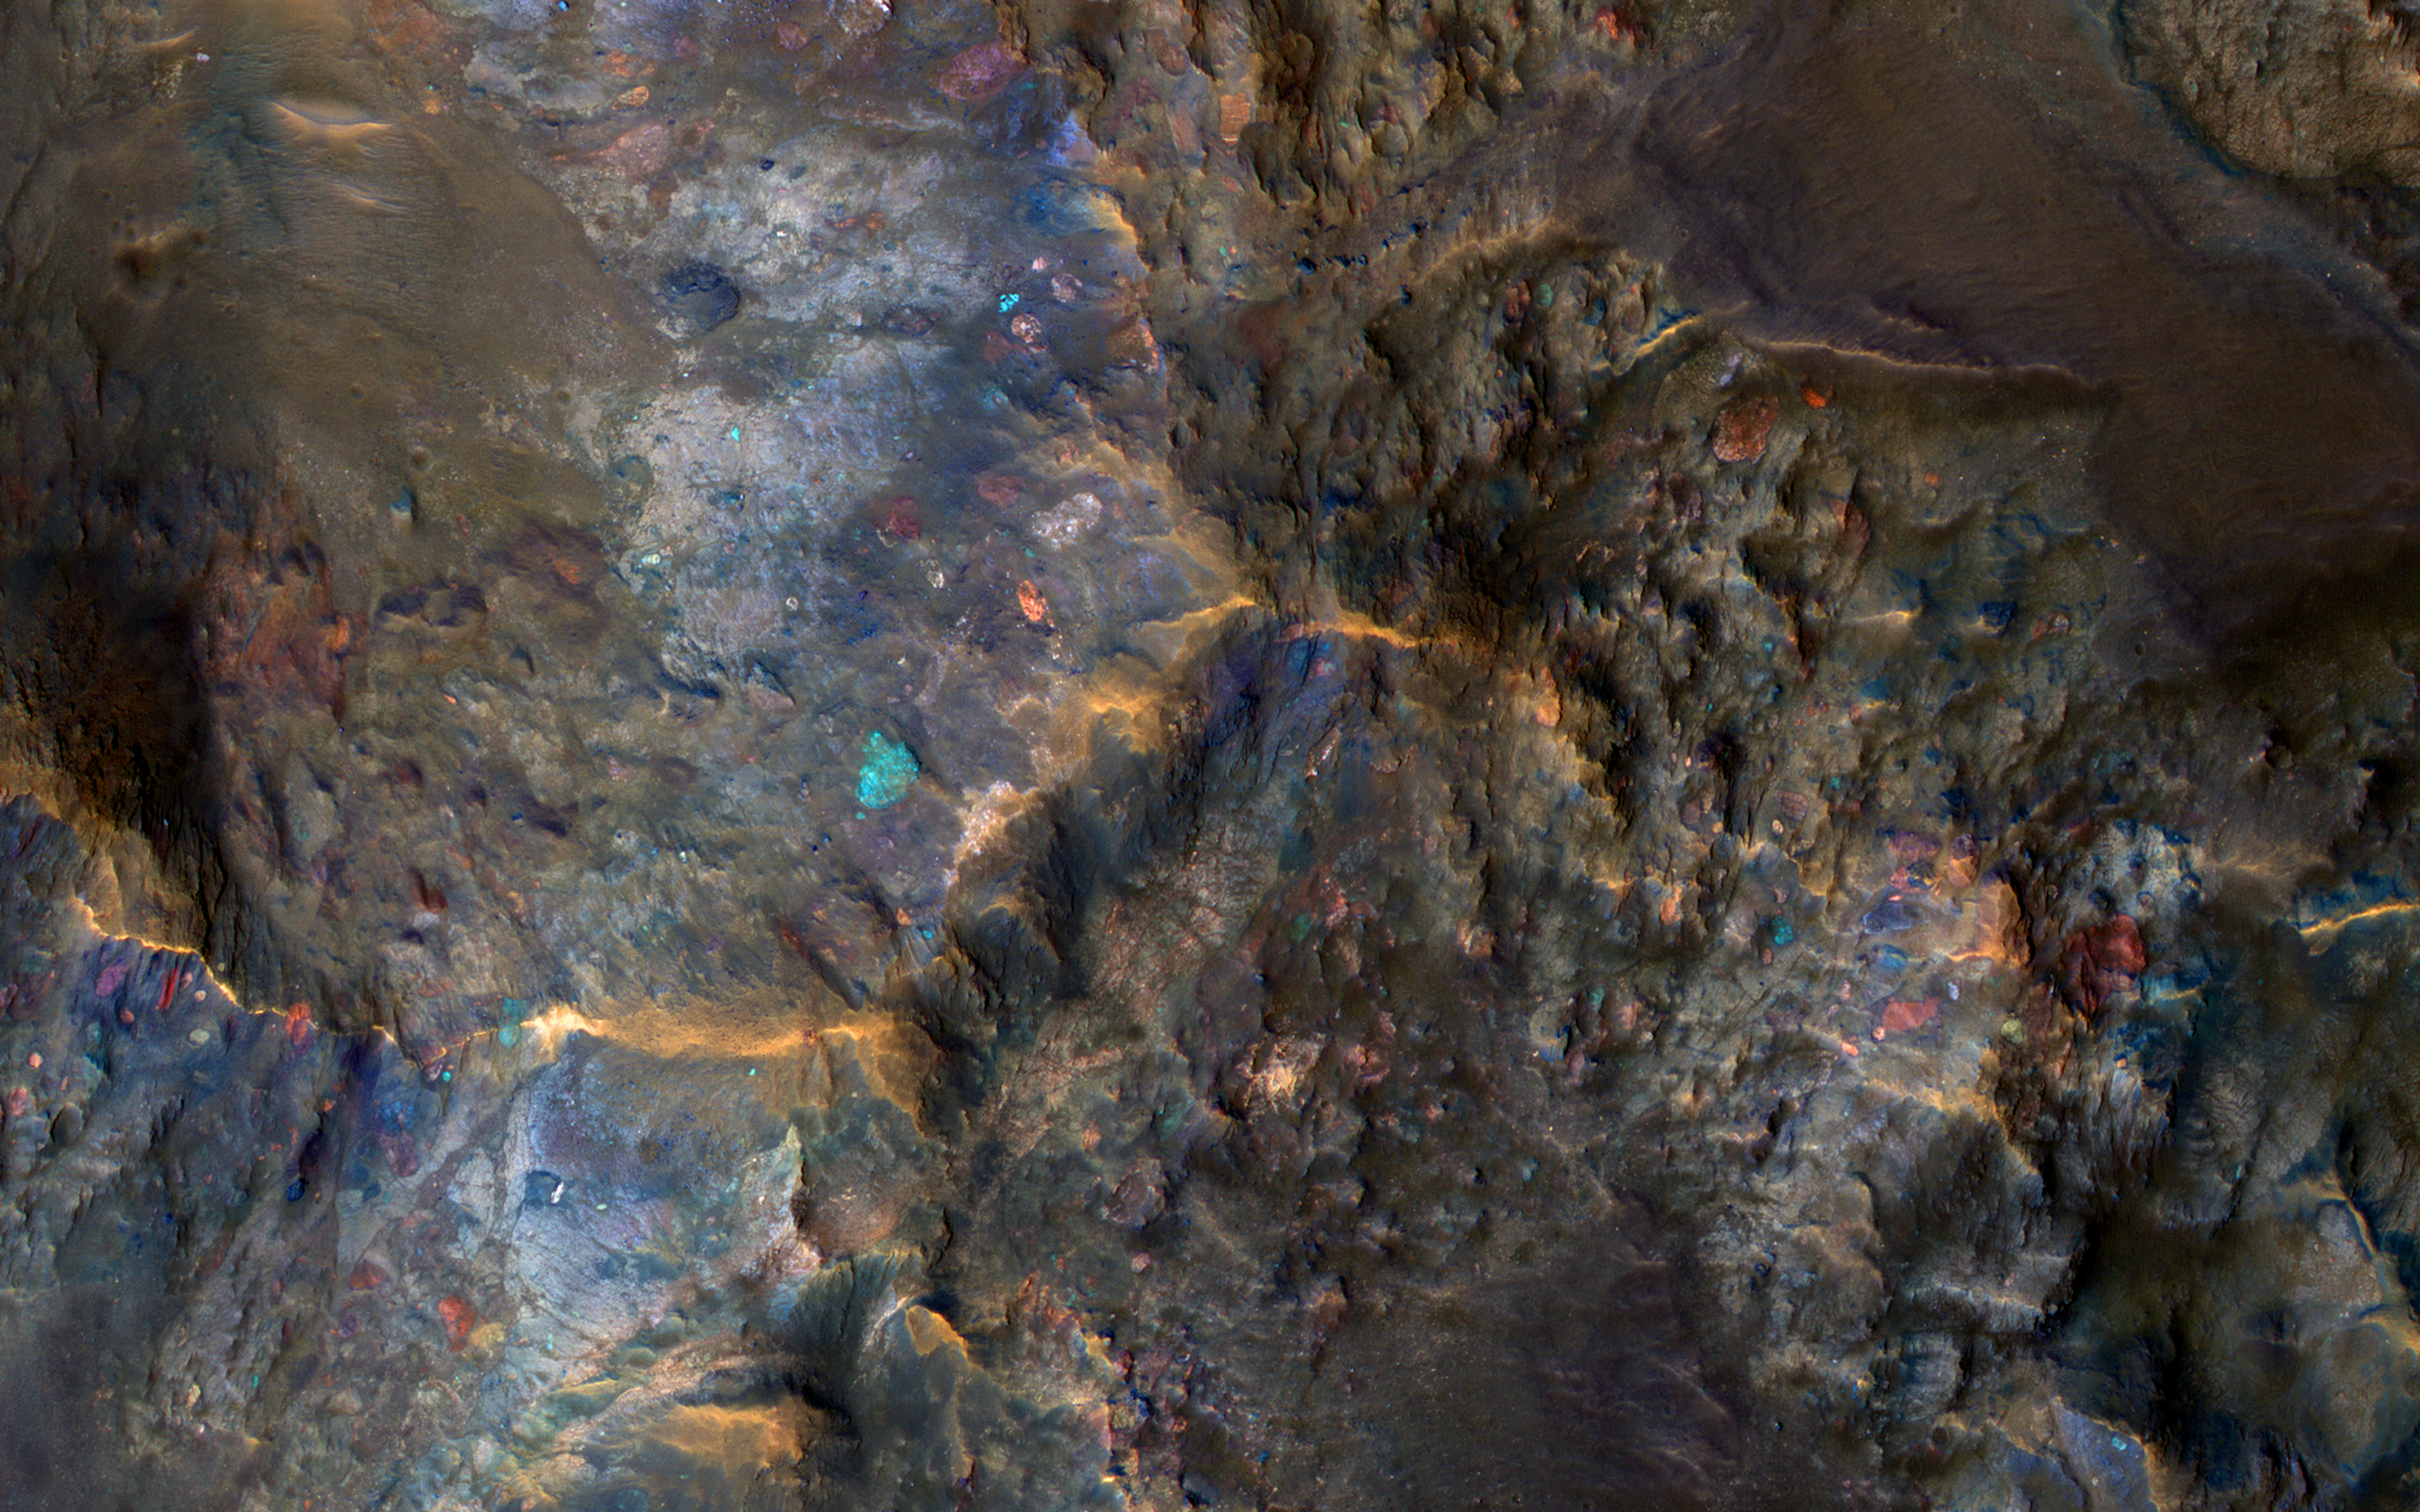

Raised Bedrock in Terra Cimmeria

Large impact craters have central hills or mountains, because the tremendous shock waves from the impact first compresses the ground, then causes a rebound when it becomes uncompressed. This effectively raises bedrock that was once deeply buried to the surface.

Furthermore, some of the most interesting bedrock on Mars is amongst the oldest and deeply buried. Thus, these crater central uplifts act as windows into ancient Mars, and enable us to peer into a time when certain geologic processes were more active than today.

The enhanced colors in this image reflect different bedrock compositions. Some of the large blocks are broken up and jumbled by this impact event or were resampled from previous large impacts.

This is a stereo pair with ESP_013092_1630.

The University of Arizona, Tucson, operates HiRISE, which was built by Ball Aerospace & Technologies Corp., Boulder, Colo. NASA’s Jet Propulsion Laboratory, a division of Caltech in Pasadena, California, manages the Mars Reconnaissance Orbiter Project for NASA’s Science Mission Directorate, Washington.

Credit: NASA/JPL-Caltech/Univ. of Arizona